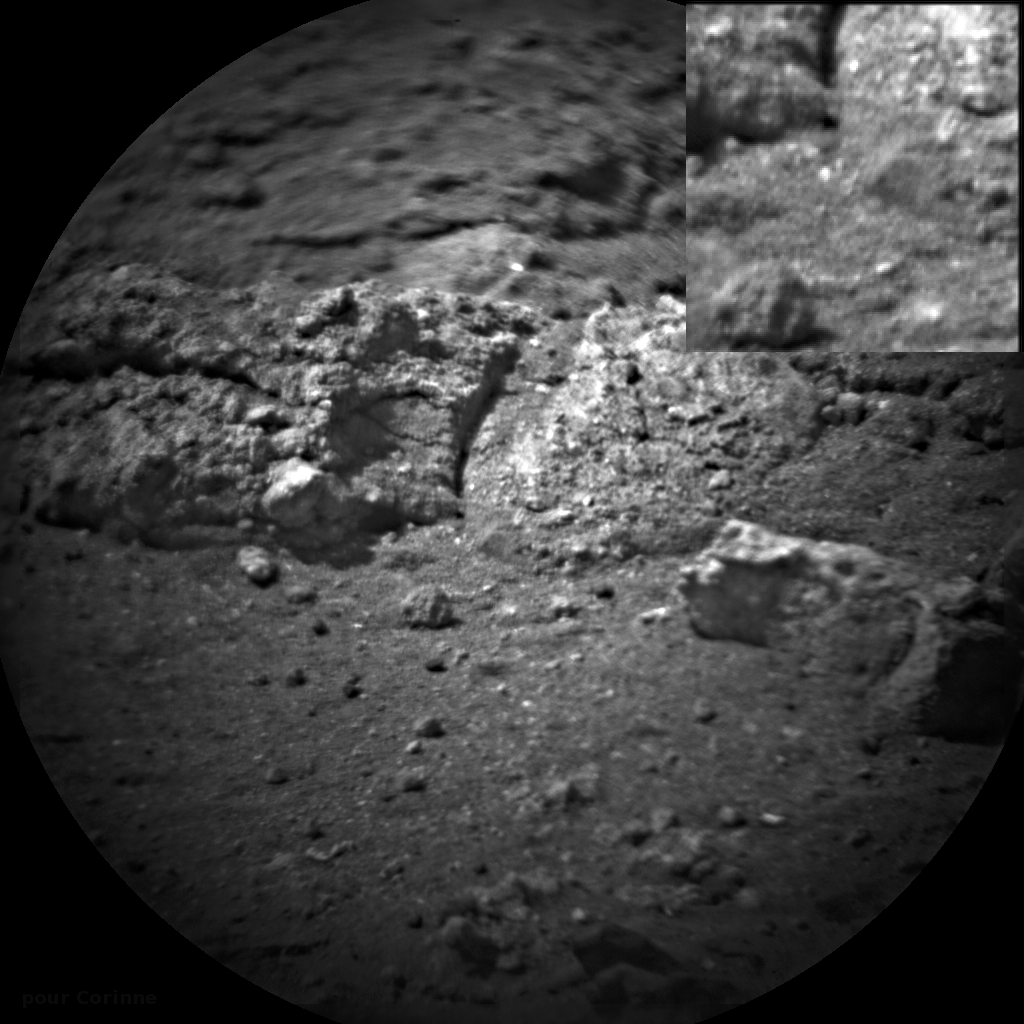

After the Laser Shots

Images taken before and after NASA’s Curiosity rover shot its laser 50 times are shown here. The rover’s Chemistry and Camera (ChemCam) instrument shot its laser at rocks exposed by thrusters on the rover’s sky crane at the scour mark called “Goulburn.”

The images were taken by the instrument’s remote micro-imager (RMI). They show differences in brightness at the impact spot as well as a slight change in shadows. The inset shows an area about 1 square-inch (2.5 centimeters per side). The target is about 19 feet (5.8 meters) away from the rover.

JPL manages the Mars Science Laboratory/Curiosity for NASA’s Science Mission Directorate in Washington. The rover was designed, developed and assembled at JPL, a division of the California Institute of Technology in Pasadena.

Credit: NASA/JPL-Caltech/LANL/CNES/IRAP